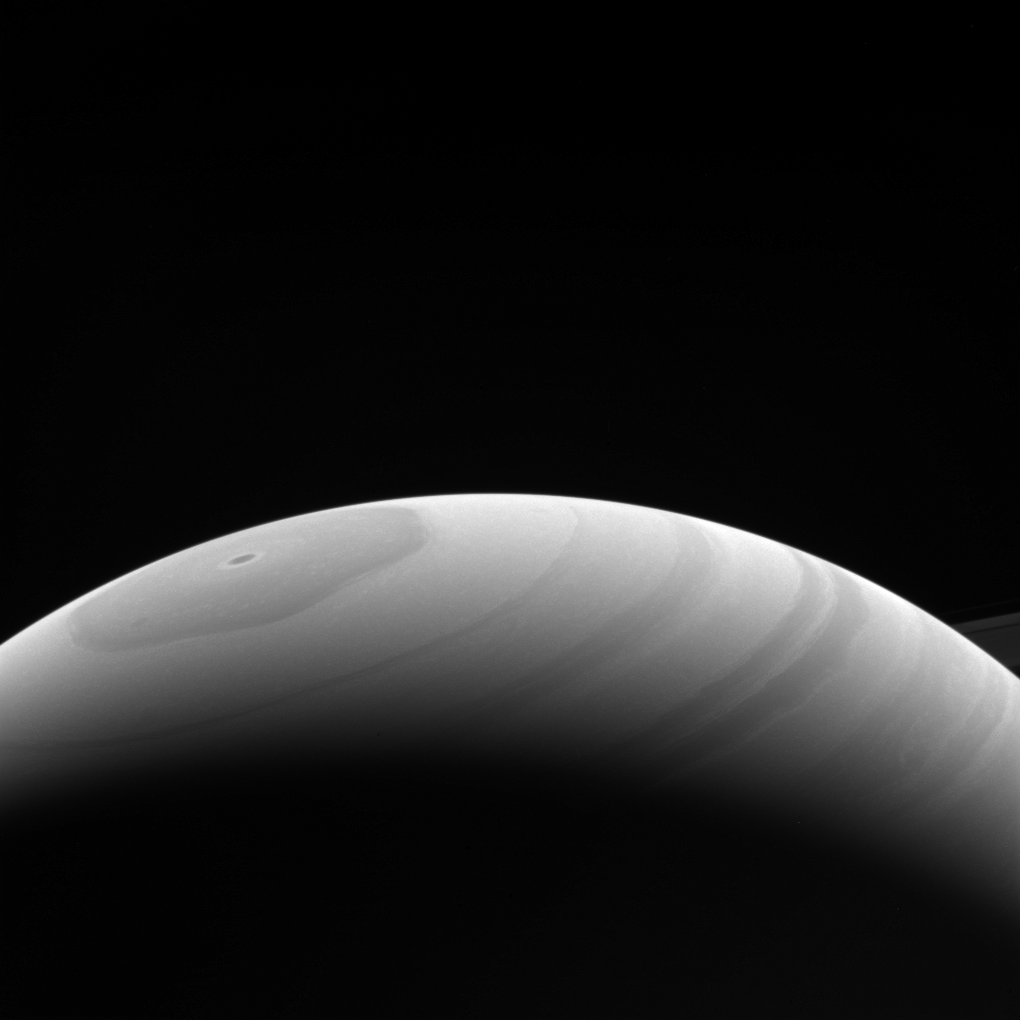

Good Old Summer Time

Saturn’s northern hemisphere reached its summer solstice in mid-2017, bringing continuous sunshine to the planet’s far north.

The solstice took place on May 24, 2017. The Cassini mission is using the unparalleled opportunity to observe changes that occur on the planet as the Saturnian seasons turn.

This view looks toward the sunlit side of the rings from about 17 degrees above the ring plane. The image was taken with the Cassini spacecraft wide-angle camera on April 17, 2017 using a spectral filter which preferentially admits wavelengths of near-infrared light centered at 939 nanometers.

The view was acquired at a distance of approximately 733,000 miles (1.2 million kilometers) from Saturn. Image scale is 44 miles (70 kilometers) per pixel.

The Cassini mission is a cooperative project of NASA, ESA (the European Space Agency) and the Italian Space Agency. The Jet Propulsion Laboratory, a division of Caltech in Pasadena, manages the mission for NASA’s Science Mission Directorate, Washington. The Cassini orbiter and its two onboard cameras were designed, developed and assembled at JPL. The imaging operations center is based at the Space Science Institute in Boulder, Colorado.

Credit: NASA/JPL-Caltech/Space Science Institute